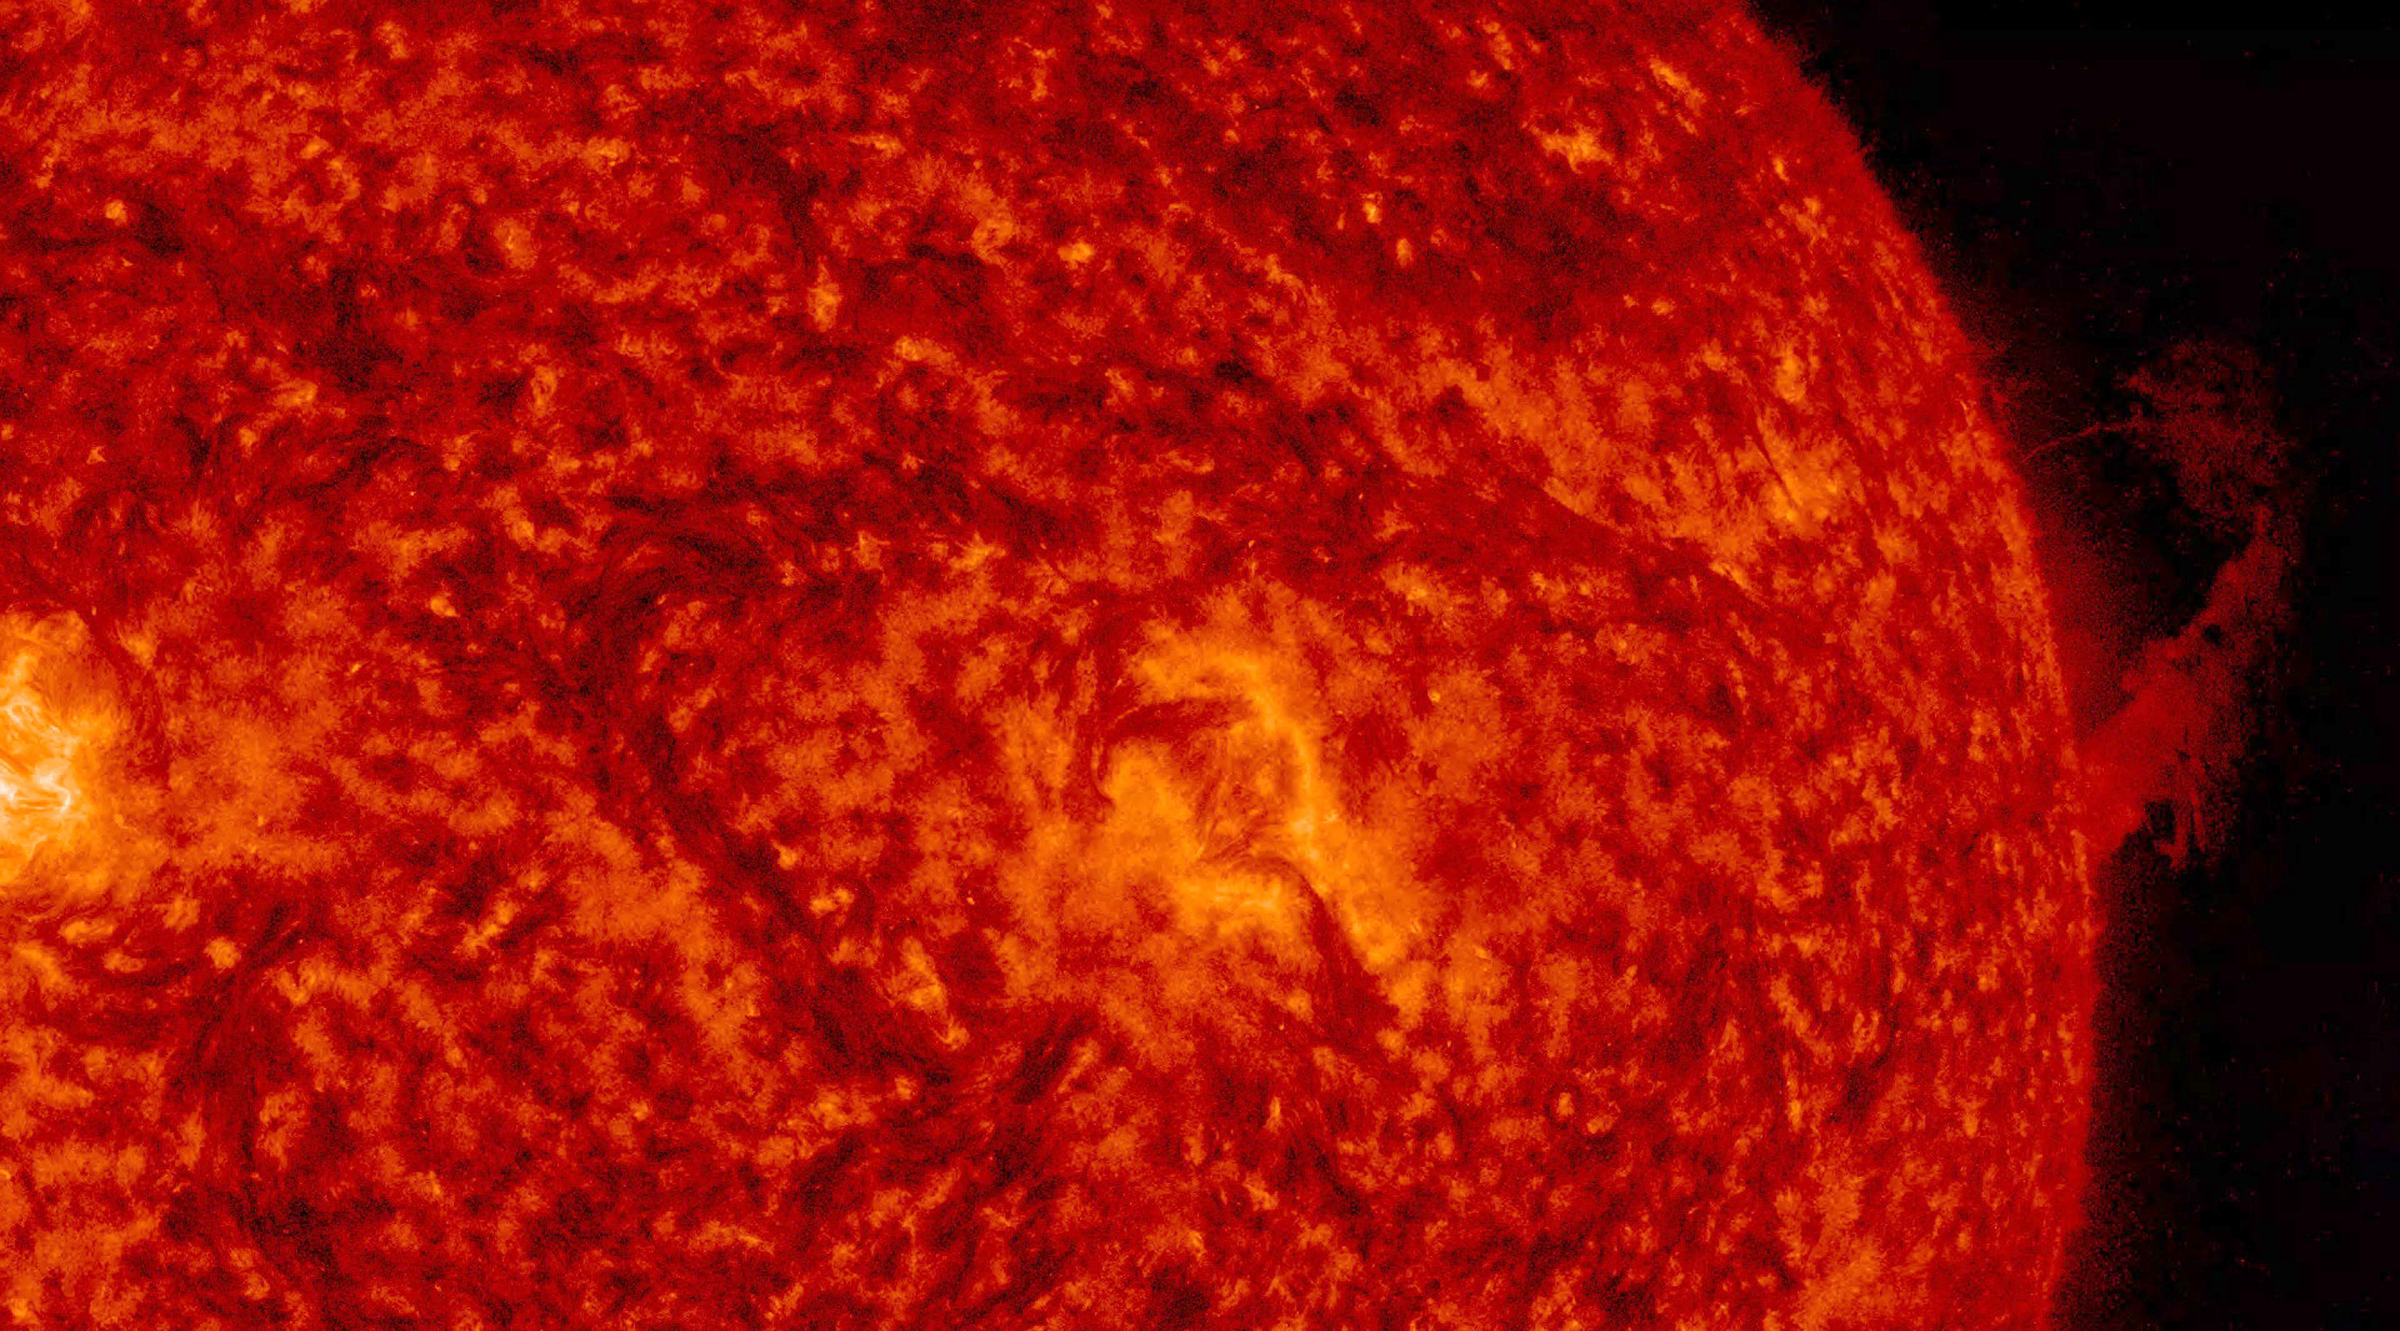

Bendable Prominence

A prominence observed along the right edge of the sun rose up and then most of it bent back down to the surface (Oct. 4, 2016). Prominences are clouds of plasma, usually elongated, that are suspended above the sun by magnetic forces. They are notably unstable. A review of SOHO’s coronagraph videos shows that some of the particles did break away into space. The video clip, which covers eight hours of activity, was taken in a wavelength of extreme UV light.

Movies
PIA21106_Bending_prom304_big.mp4
PIA21106_Bending_prom304_sm.mp4

SDO is managed by NASA’s Goddard Space Flight Center, Greenbelt, Maryland, for NASA’s Science Mission Directorate, Washington. Its Atmosphere Imaging Assembly was built by the Lockheed Martin Solar Astrophysics Laboratory (LMSAL), Palo Alto, California.

Credit: NASA/GSFC/Solar Dynamics Observatory